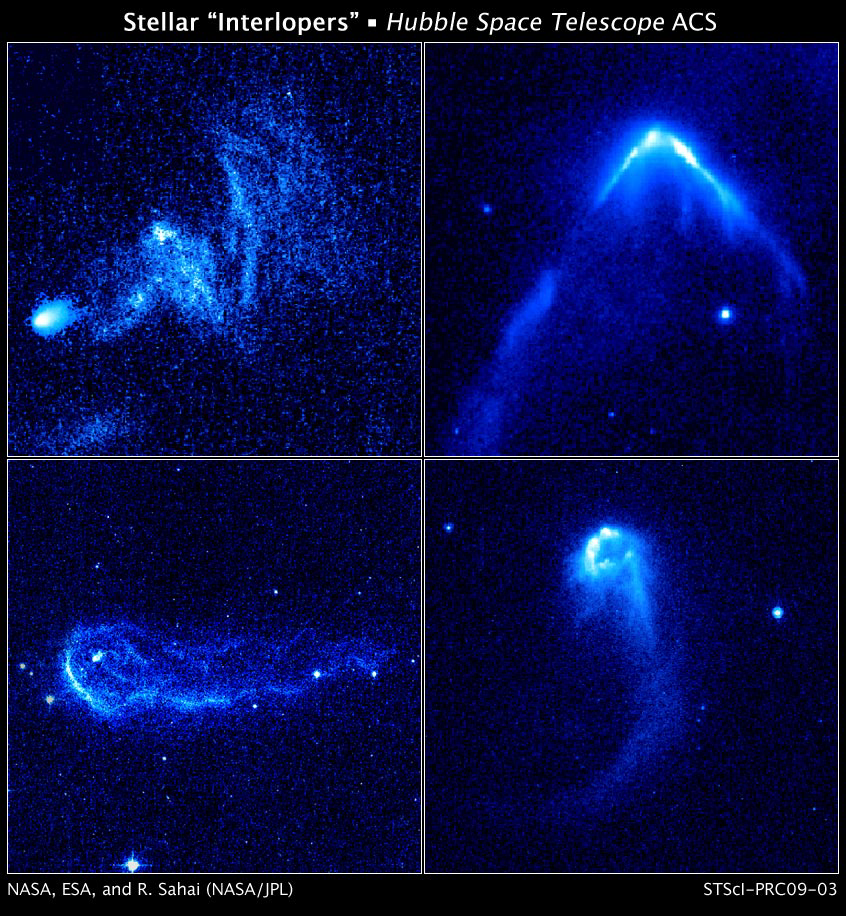

Stellar Interlopers Caught Speeding Through Space

Resembling comets streaking across the sky, these four speedy stars are plowing through regions of dense interstellar gas and creating brilliant arrowhead structures and trailing tails of glowing gas.

These bright arrowheads, or bow shocks, can be seen in these four images taken with NASA’s Hubble Space Telescope. The bow shocks form when the stars powerful stellar winds, streams of matter flowing from the stars, slam into surrounding dense gas. The phenomenon is similar to that seen when a speeding boat pushes through water on a lake.

The stars in these images are among 13 runaway stars spotted by Hubbles Advanced Camera for Surveys. The stars appear to be young, just millions of years old. Their ages are based on their colors and the presence of strong stellar winds, a signature of youthful stars.

Depending on their distance from Earth, the bullet-nosed bow shocks could be 100 billion to a trillion miles wide (the equivalent of 17 to 170 solar system diameters, measured out to Neptunes orbit). The bow shocks indicate that the stars are moving fast, more than 180,000 kilometers an hour (more than 112,000 miles an hour) with respect to the dense gas they are plowing through. They are traveling roughly five times faster than typical young stars, relative to their surroundings.

The high-speed stars have traveled far from their birth places. Assuming their youthful phase lasts only a million years and they are moving at roughly 180,000 kilometers an hour, the stars have journeyed 160 light-years.

The Hubble observations were taken between October 2005 and July 2006.

Credit: NASA, ESA, and R. Sahai (NASA’s Jet Propulsion Laboratory)